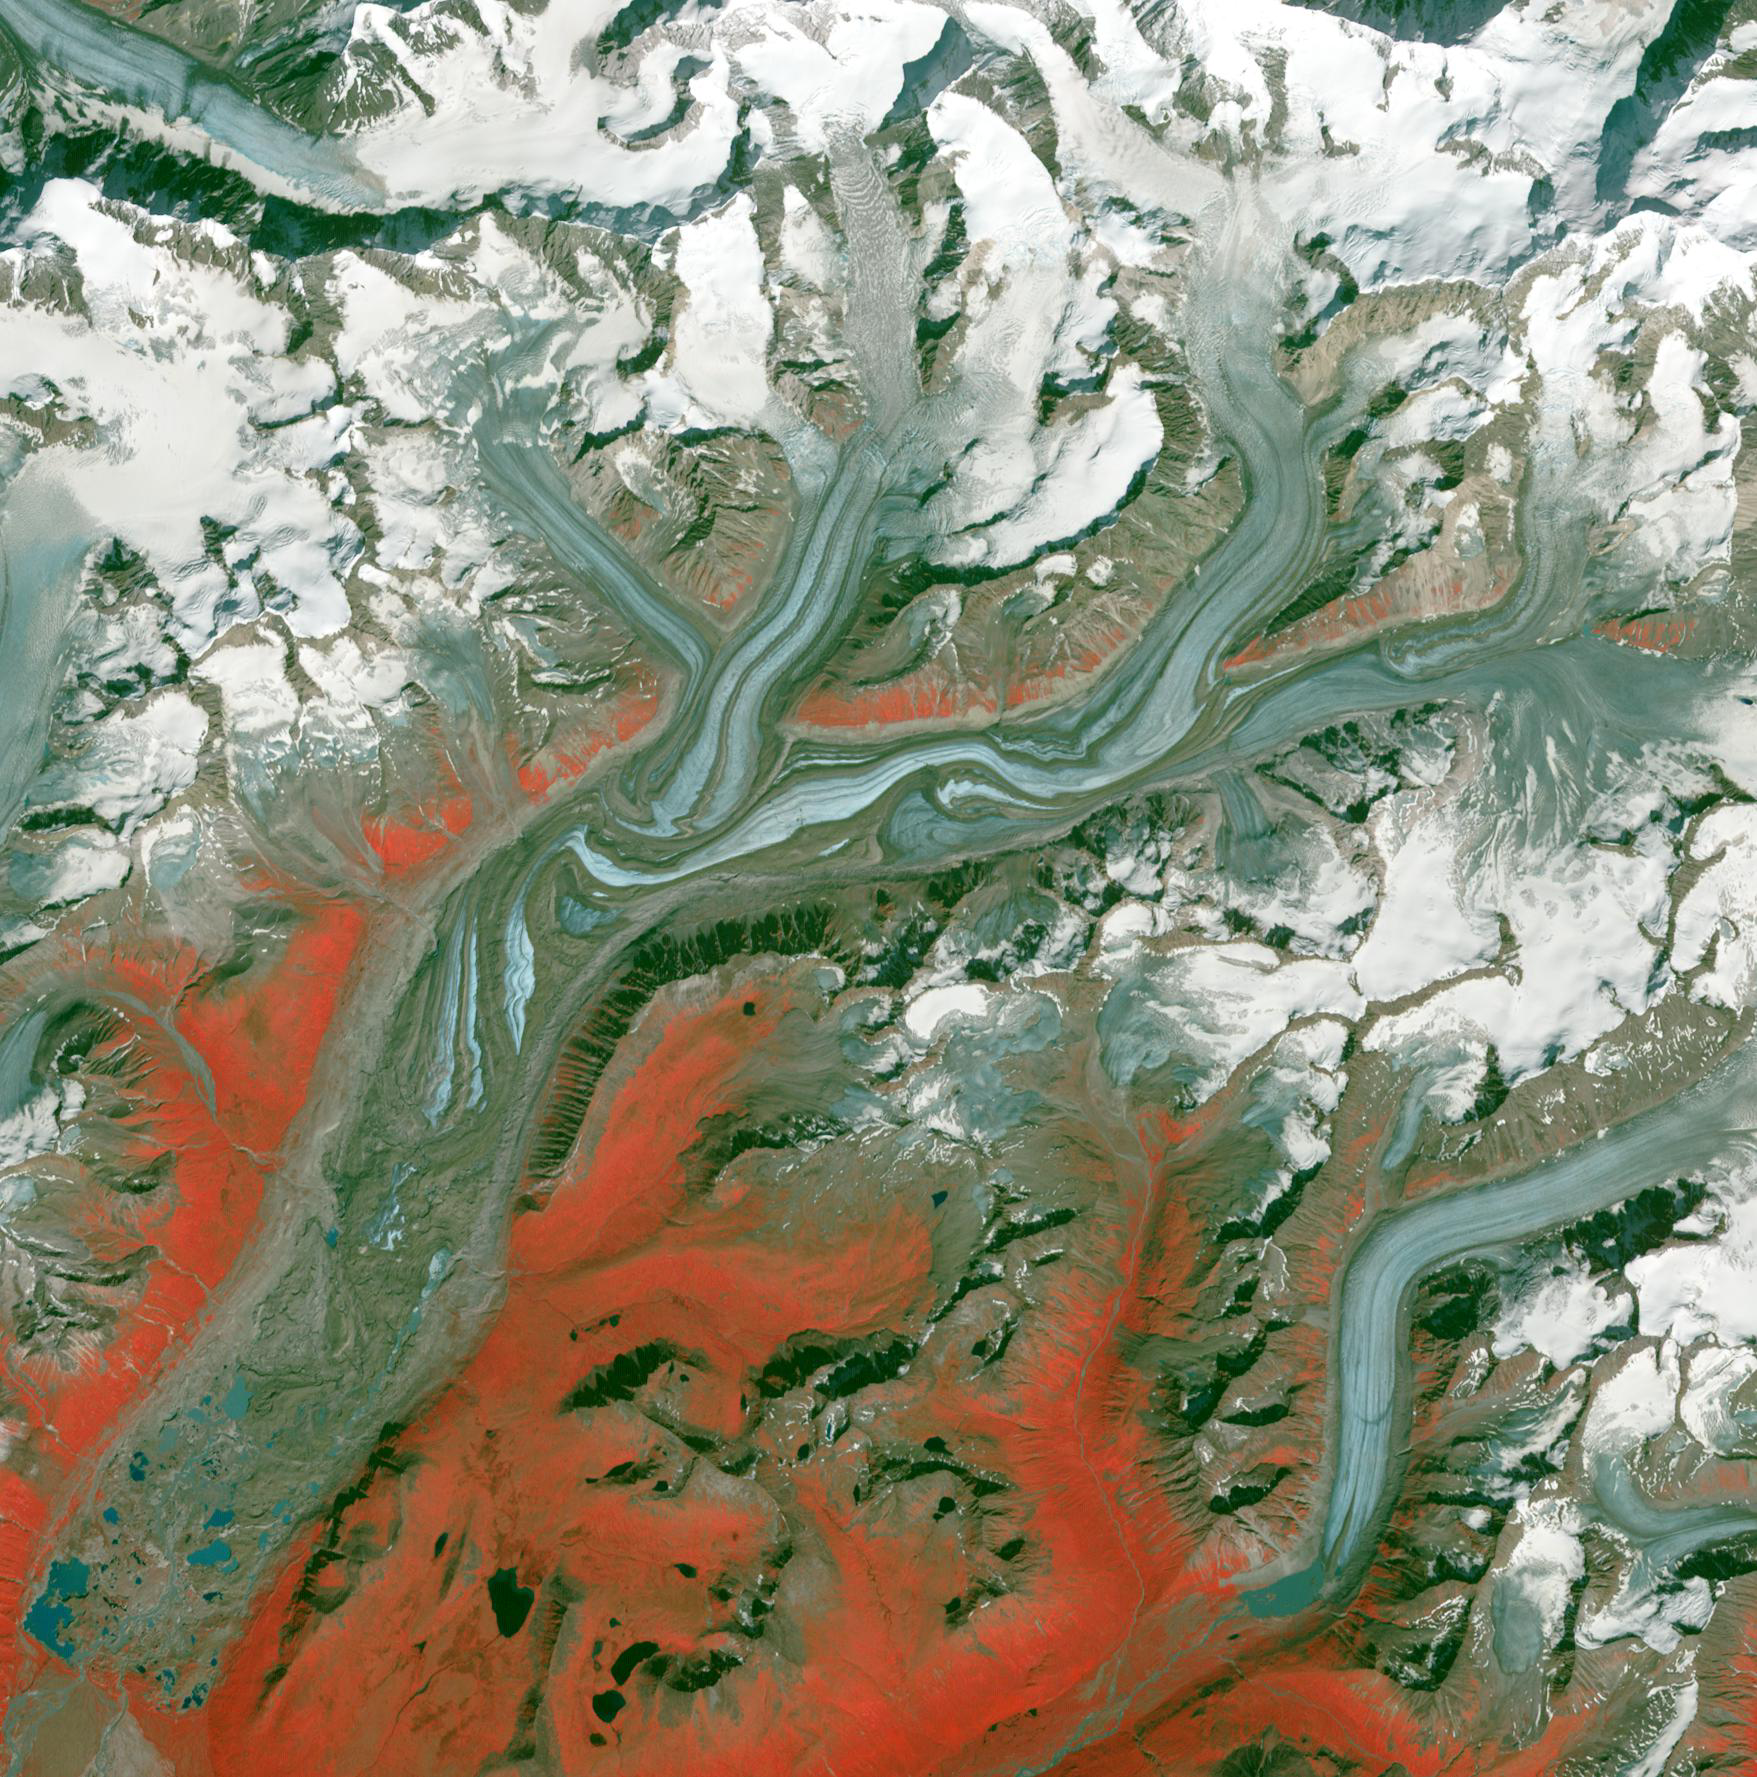

Susitna Glacier, Alaska

Originally released on September 7, 2010.

Folds in the lower reaches of valley glaciers can be caused by powerful surges of tributary ice streams. This phenomenon is spectacularly displayed by the Susitna Glacier in the Alaska Range. In this ASTER image, vegetation appears in shades of red, snow is white, and glacial ice is blue. Where the ice is covered by debris, the glacier appears brown. The image covers an area of 26 x 26 km, was acquired August 27, 2009, and is centered near 63.5 degrees north latitude, 147 degrees west longitude.

With its 14 spectral bands from the visible to the thermal infrared wavelength region and its high spatial resolution of 15 to 90 meters (about 50 to 300 feet), ASTER images Earth to map and monitor the changing surface of our planet. ASTER is one of five Earth-observing instruments launched Dec. 18, 1999, on Terra. The instrument was built by Japan’s Ministry of Economy, Trade and Industry. A joint U.S./Japan science team is responsible for validation and calibration of the instrument and data products.

The broad spectral coverage and high spectral resolution of ASTER provides scientists in numerous disciplines with critical information for surface mapping and monitoring of dynamic conditions and temporal change. Example applications are: monitoring glacial advances and retreats; monitoring potentially active volcanoes; identifying crop stress; determining cloud morphology and physical properties; wetlands evaluation; thermal pollution monitoring; coral reef degradation; surface temperature mapping of soils and geology; and measuring surface heat balance.

The U.S. science team is located at NASA’s Jet Propulsion Laboratory, Pasadena, Calif. The Terra mission is part of NASA’s Science Mission Directorate, Washington, D.C.

Credit: NASA/GSFC/METI/ERSDAC/JAROS, and U.S./Japan ASTER Science Team